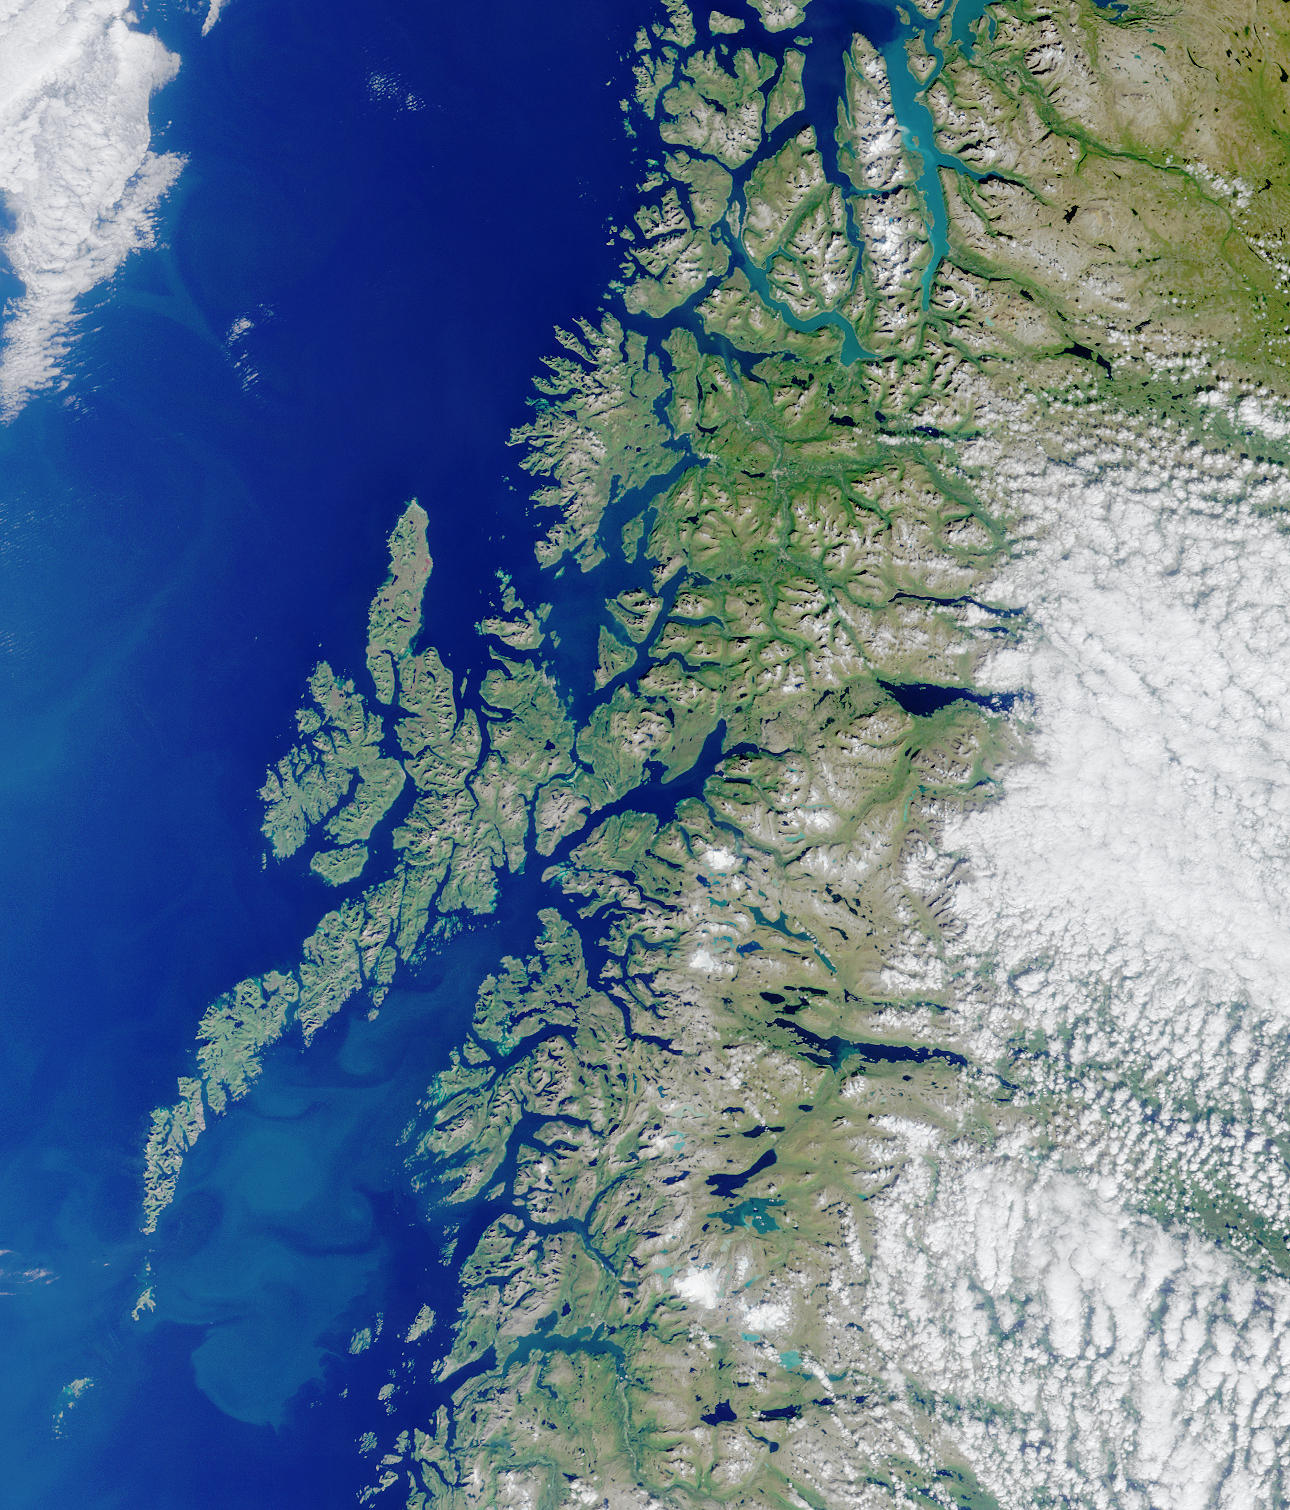

Where on Earth…? MISR Mystery Image Quiz #3:Lofoten Islands, Norway

This glaciated coastline of Norway is deeply indented by fjords, rises precipitously to high plateaus, and is united with the ocean by numerous islands. This MISR image from Terra orbit 8899 displays some of intricate patterns of the ocean currents in the Vestfjorden between the mainland and Lofoten islands, in addition to many fjords, lakes and mountains.

The answers to this quiz appear in blue below each question.

1. Which nation’s coastline is featured in this image?

This glaciated coastline of Norway is deeply indented by fjords, rises precipitously to high plateaus, and is united with the ocean by numerous islands. This MISR image from Terra orbit 8899 displays some of intricate patterns of the ocean currents in the Vestfjorden between the mainland and Lofoten islands, in addition to many fjords, lakes and mountains.

2. True or False?
A large-scale ocean current typically causes winters in this coastal area to be colder than other locations at the same latitude.

Answer: FALSE
Although much of Norway is north of the Arctic Circle, the climate of the coastal areas is warmer than locations at similar latitudes. The warming is brought by the ocean and air currents of the North Atlantic branch of the Gulf Stream.

3. Which fish play important roles in the lifestyle and economy of this coastal region? Choose A, B, or C:
A. Tetrapturus audax and Euthynnus affinis
B. Gadus morhua and Melanogrammus aeglefinus
C.. Seriola lalandei and Scomberomorus plurilineatus

Answer: B
The current (mentioned in question 2) is also a contributing factor to the rich fisheries of the North Sea region. Fishing remains one of the most important occupations in coastal Norway. Gadus morhua (Atlantic Cod) and Melanogrammus aeglefinus (Haddock) are among the major economically important species.

4. An American author wrote a short work of fiction inspired by a phenomenon associated with the area shown in the lower left portion of the image. The story was published in 1841. Who is the author and what is the title of the story?

Near the island of Mosken, close to the tip of the Lofoten archipelago, a strong tidal current has been widely known for centuries to occasionally form a strong and dangerous whirlpool — the Maelstrom. It gained notoriety through numerous fictional tales, including “A Descent Into the Maelstrom” by the American author Edgar Allan Poe. Modern scientific studies of the whirlpool are incomplete, but so far these studies are only faintly reminiscent of the monster eddies described in the old literature.

MISR was built and is managed by NASA’s Jet Propulsion Laboratory, Pasadena, CA, for NASA’s Office of Earth Science, Washington, DC. The Terra satellite is managed by NASA’s Goddard Space Flight Center, Greenbelt, MD. JPL is a division of the California Institute of Technology.

Credit: NASA/GSFC/LaRC/JPL, MISR Team